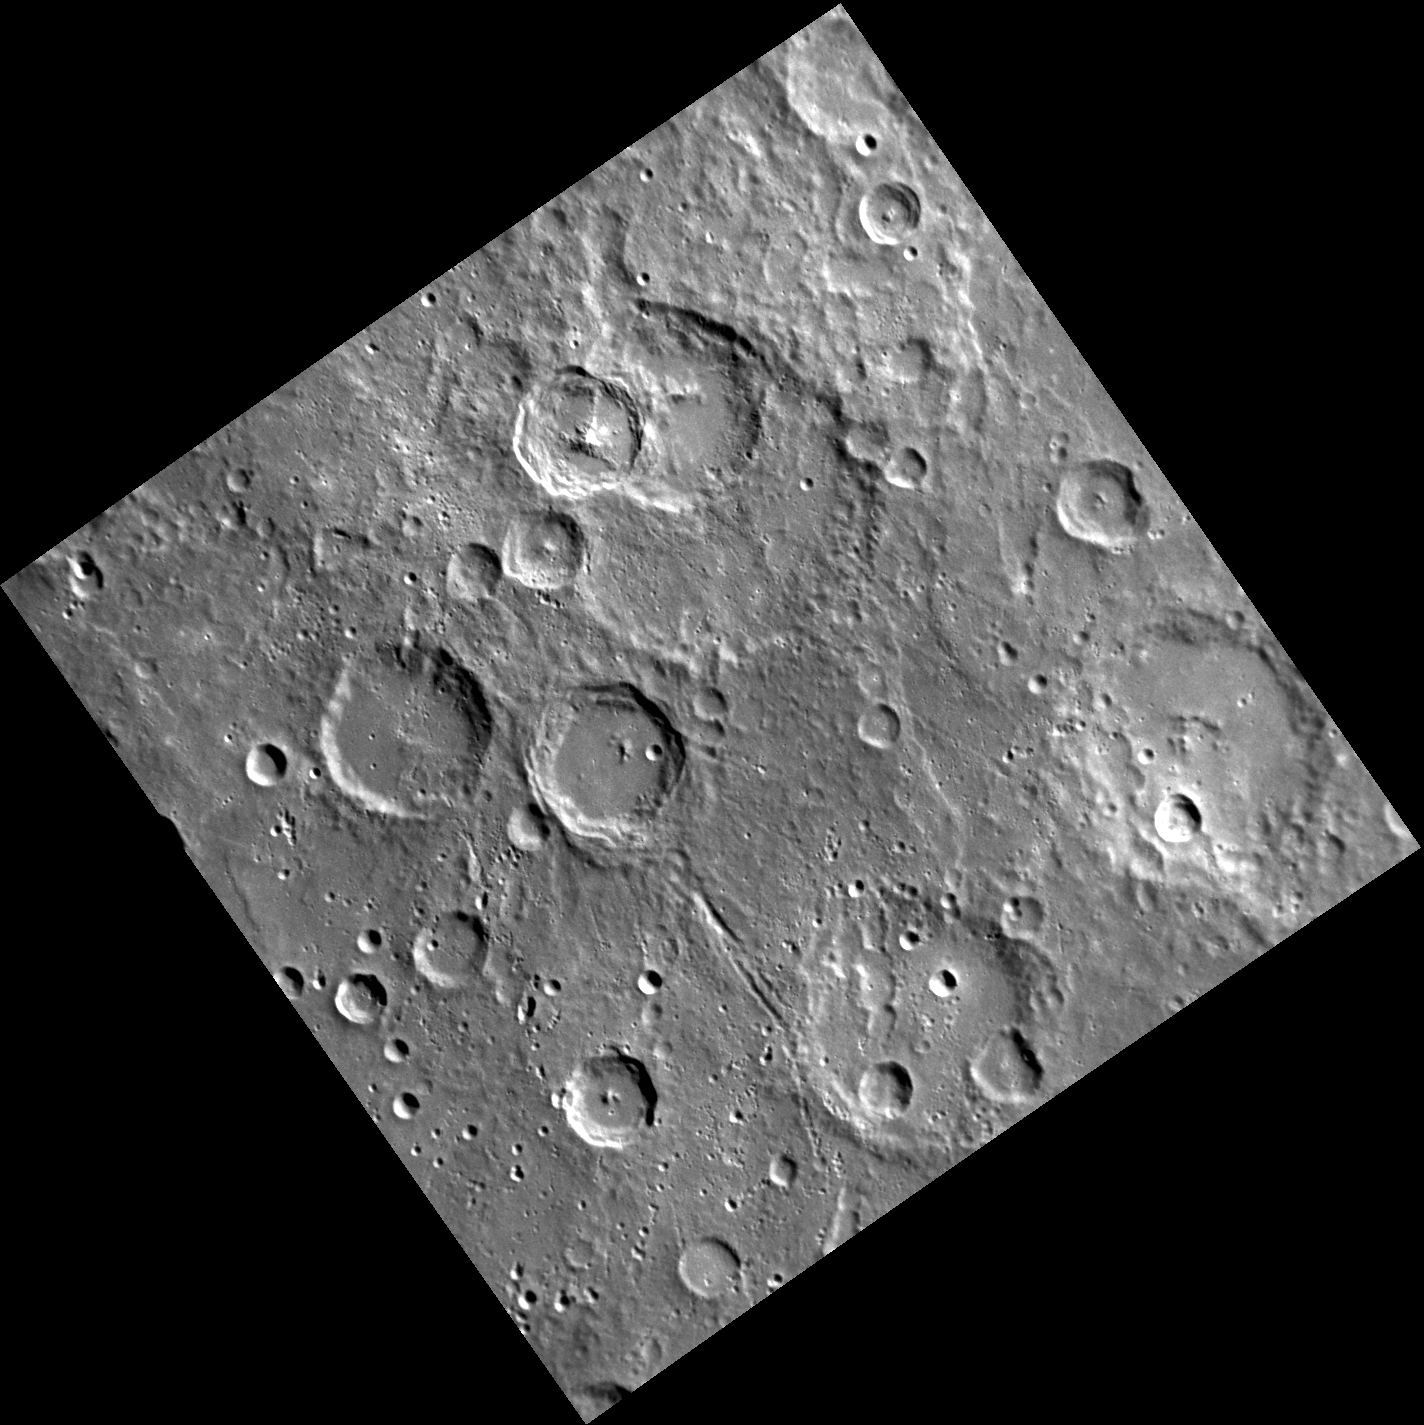

Matryoshka Dolls

The largest crater in this image is superimposed by three different craters that each have central peaks. The largest of these superimposed craters is overlapped by one of the others, creating a small crater partially inside another which in turn has another smaller crater partially inside it. Much of Mercury’s surface is heavily cratered so overlapping craters can be seen in many places, including the areas around Camoes crater seen here.

This image was acquired as part of MDIS’s high-resolution surface morphology base map. The surface morphology base map will cover more than 90% of Mercury’s surface with an average resolution of 250 meters/pixel (0.16 miles/pixel or 820 feet/pixel). Images acquired for the surface morphology base map typically have off-vertical Sun angles (i.e., high incidence angles) and visible shadows so as to reveal clearly the topographic form of geologic features.

The MESSENGER spacecraft is the first ever to orbit the planet Mercury, and the spacecraft’s seven scientific instruments and radio science investigation are unraveling the history and evolution of the Solar System’s innermost planet. Visit the Why Mercury? section of this website to learn more about the key science questions that the MESSENGER mission is addressing. During the one-year primary mission, MDIS is scheduled to acquire more than 75,000 images in support of MESSENGER’s science goals.

Date acquired: July 13, 2011
Image Mission Elapsed Time (MET): 219038585
Image ID: 499240
Instrument: Narrow Angle Camera (NAC) of the Mercury Dual Imaging System (MDIS)
Center Latitude: -53.88°
Center Longitude: 83.80° E
Resolution: 361 meters/pixel
Scale: The largest crater in this image is approximately 105 km (65.24 mi) wide
Incidence Angle: 67.1°
Emission Angle: 2.0°
Phase Angle: 68.9°

These images are from MESSENGER, a NASA Discovery mission to conduct the first orbital study of the innermost planet, Mercury. For information regarding the use of images, see the MESSENGER image use policy.

Credit: NASA/Johns Hopkins University Applied Physics Laboratory/Carnegie Institution of Washington